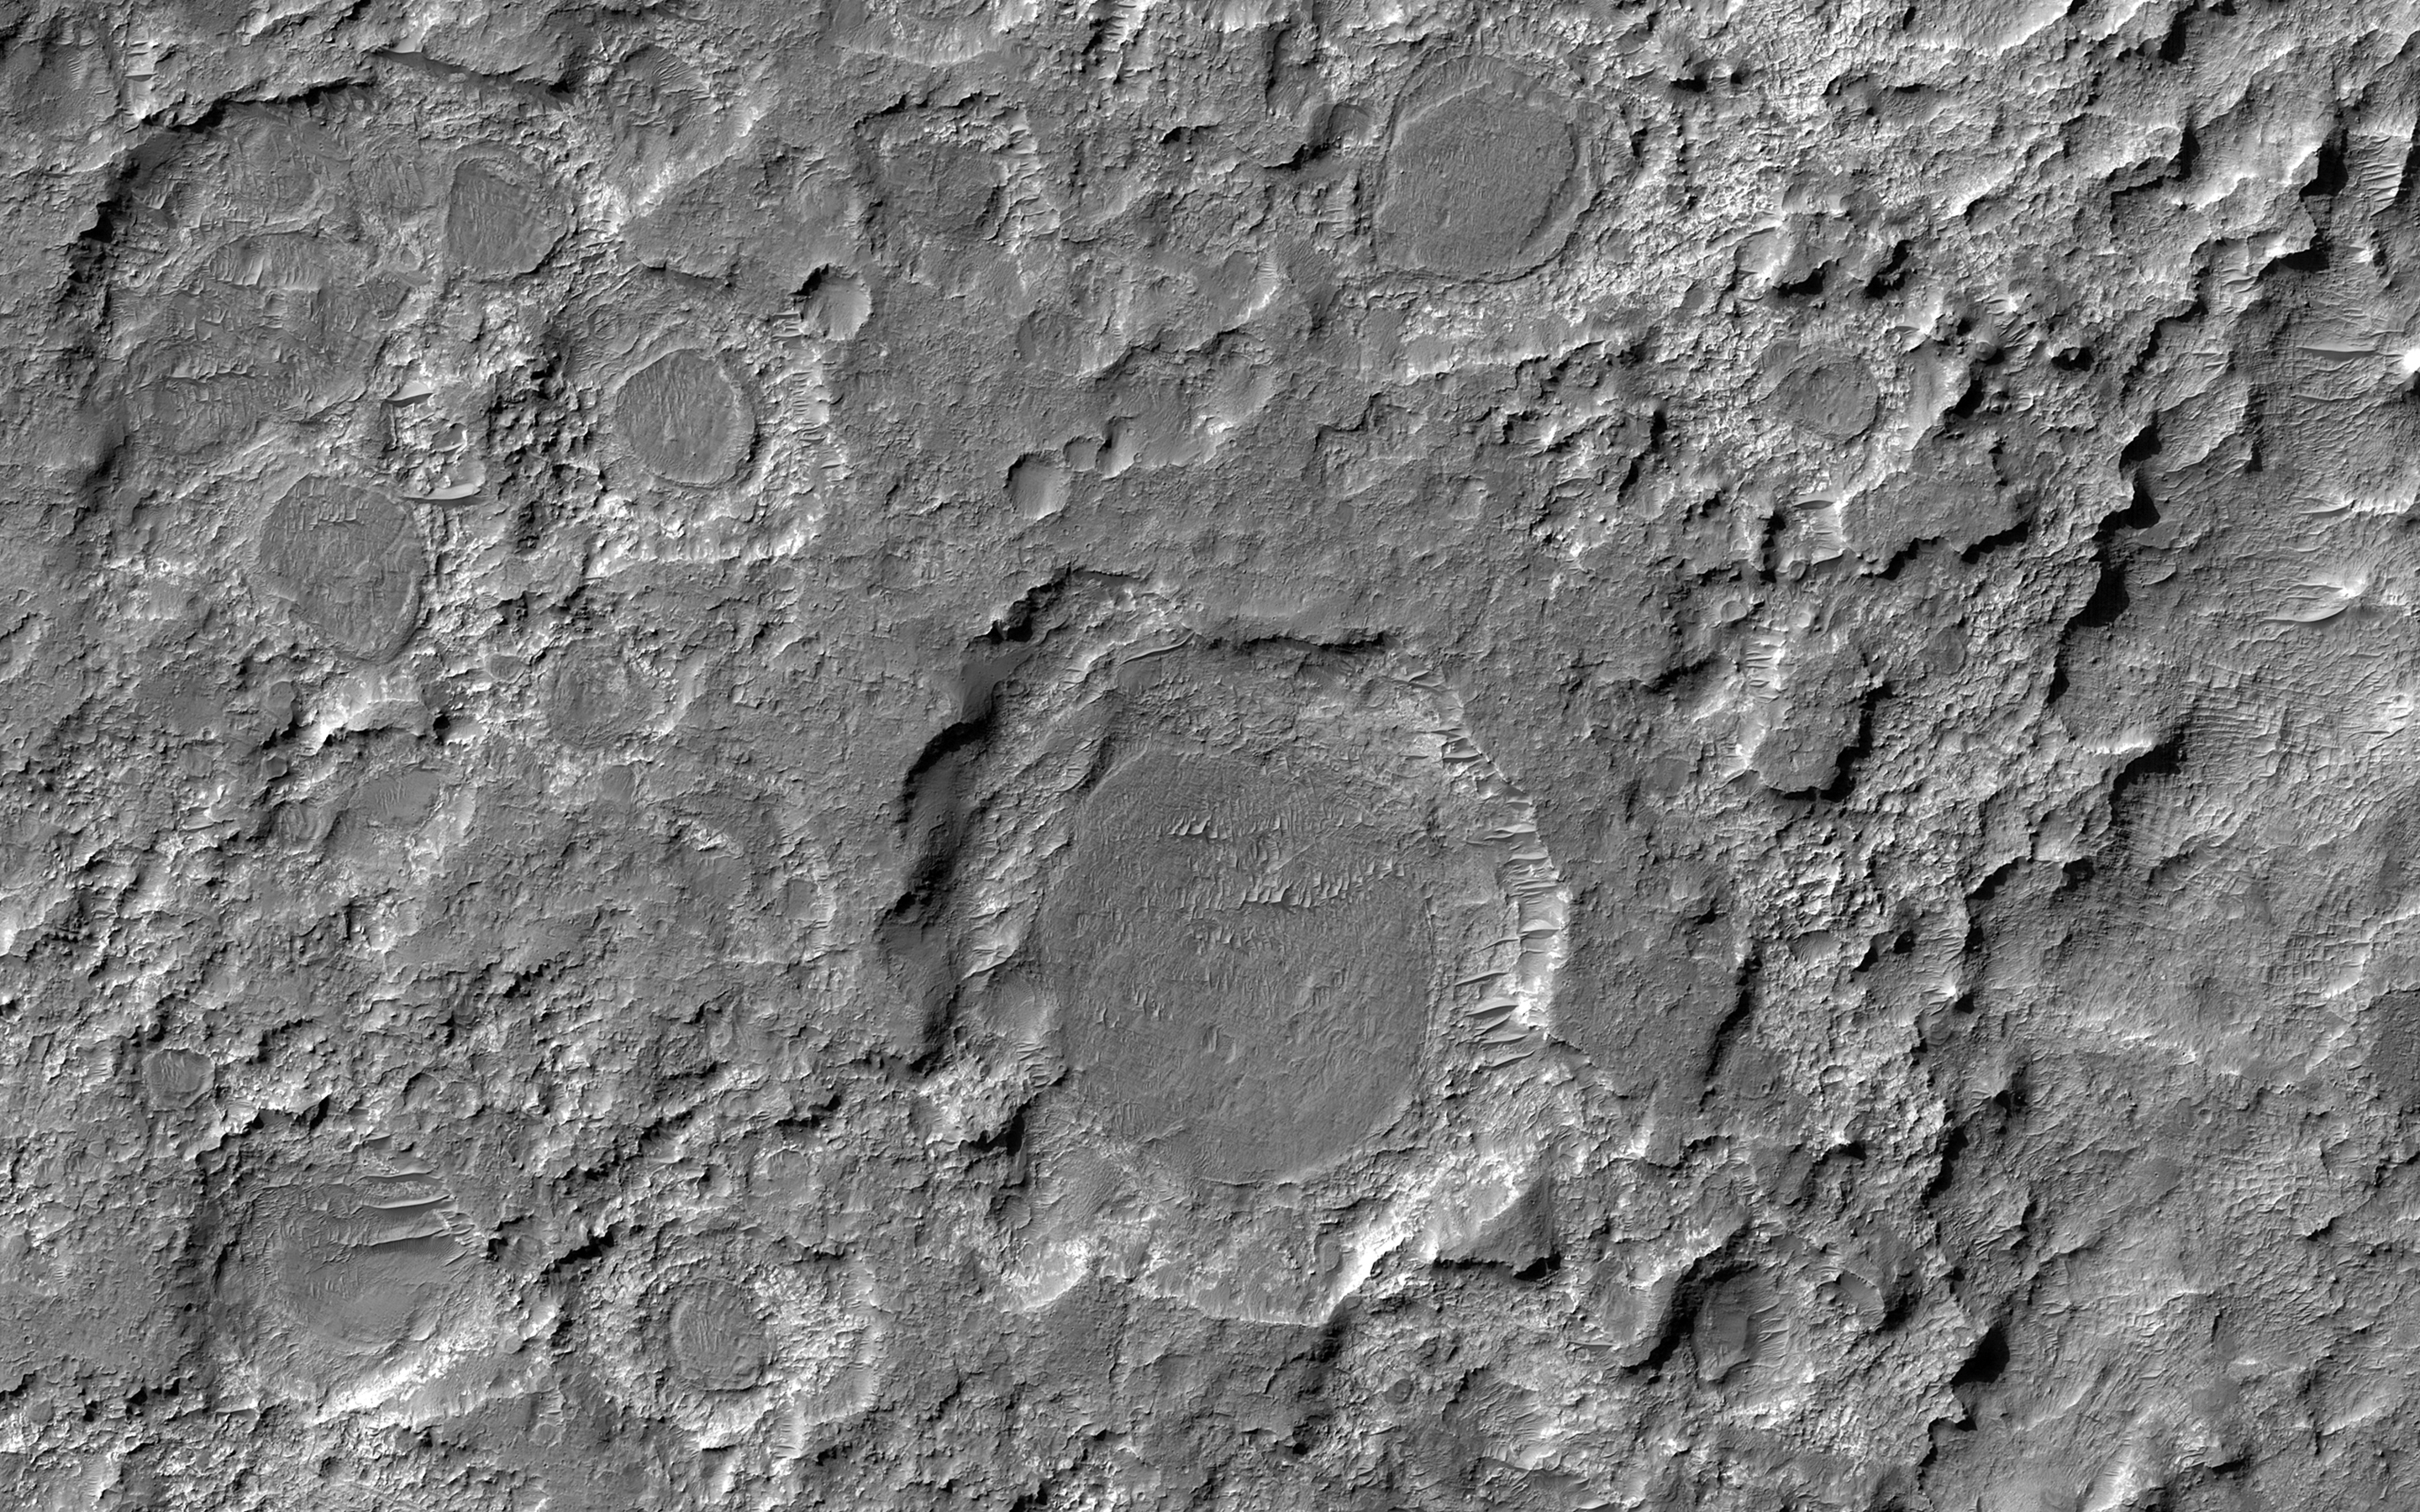

Dark Patches Formed by Craters

In the ancient past, this area of Mars was bombarded by impactors, forming craters of various sizes in the light-toned material. Some time after that, a darker material blanketed and covered the field, filling in the craters. Eventually, that blanketed material itself became rock. Long after that, erosive forces (likely wind) acted in this area removing both dark and light-toned material, like an archeologist using a brush to reveal buried structures.

What we see today are a variety of dark circular features that are the remains of the layer that has been eroded back from the walls of the craters that formed them. In some cases, the crater rim is eroded and just a circular dark patch stands on a brighter exposure of rock.

Studying the thickness and characteristics of the dark layer might help scientists learn more about the processes that deposited the material, as well as those that eroded it.

The map is projected here at a scale of 50 centimeters (19.7 inches) per pixel. (The original image scale is 52.6 centimeters [20.7 inches] per pixel [with 2 x 2 binning]; objects on the order of 158 centimeters [62.2 inches] across are resolved.) North is up.

This is a stereo pair with ESP_071806_1570.

The University of Arizona, in Tucson, operates HiRISE, which was built by Ball Aerospace & Technologies Corp., in Boulder, Colorado. NASA’s Jet Propulsion Laboratory, a division of Caltech in Pasadena, California, manages the Mars Reconnaissance Orbiter Project for NASA’s Science Mission Directorate, Washington.

Credit: NASA/JPL-Caltech/University of Arizona